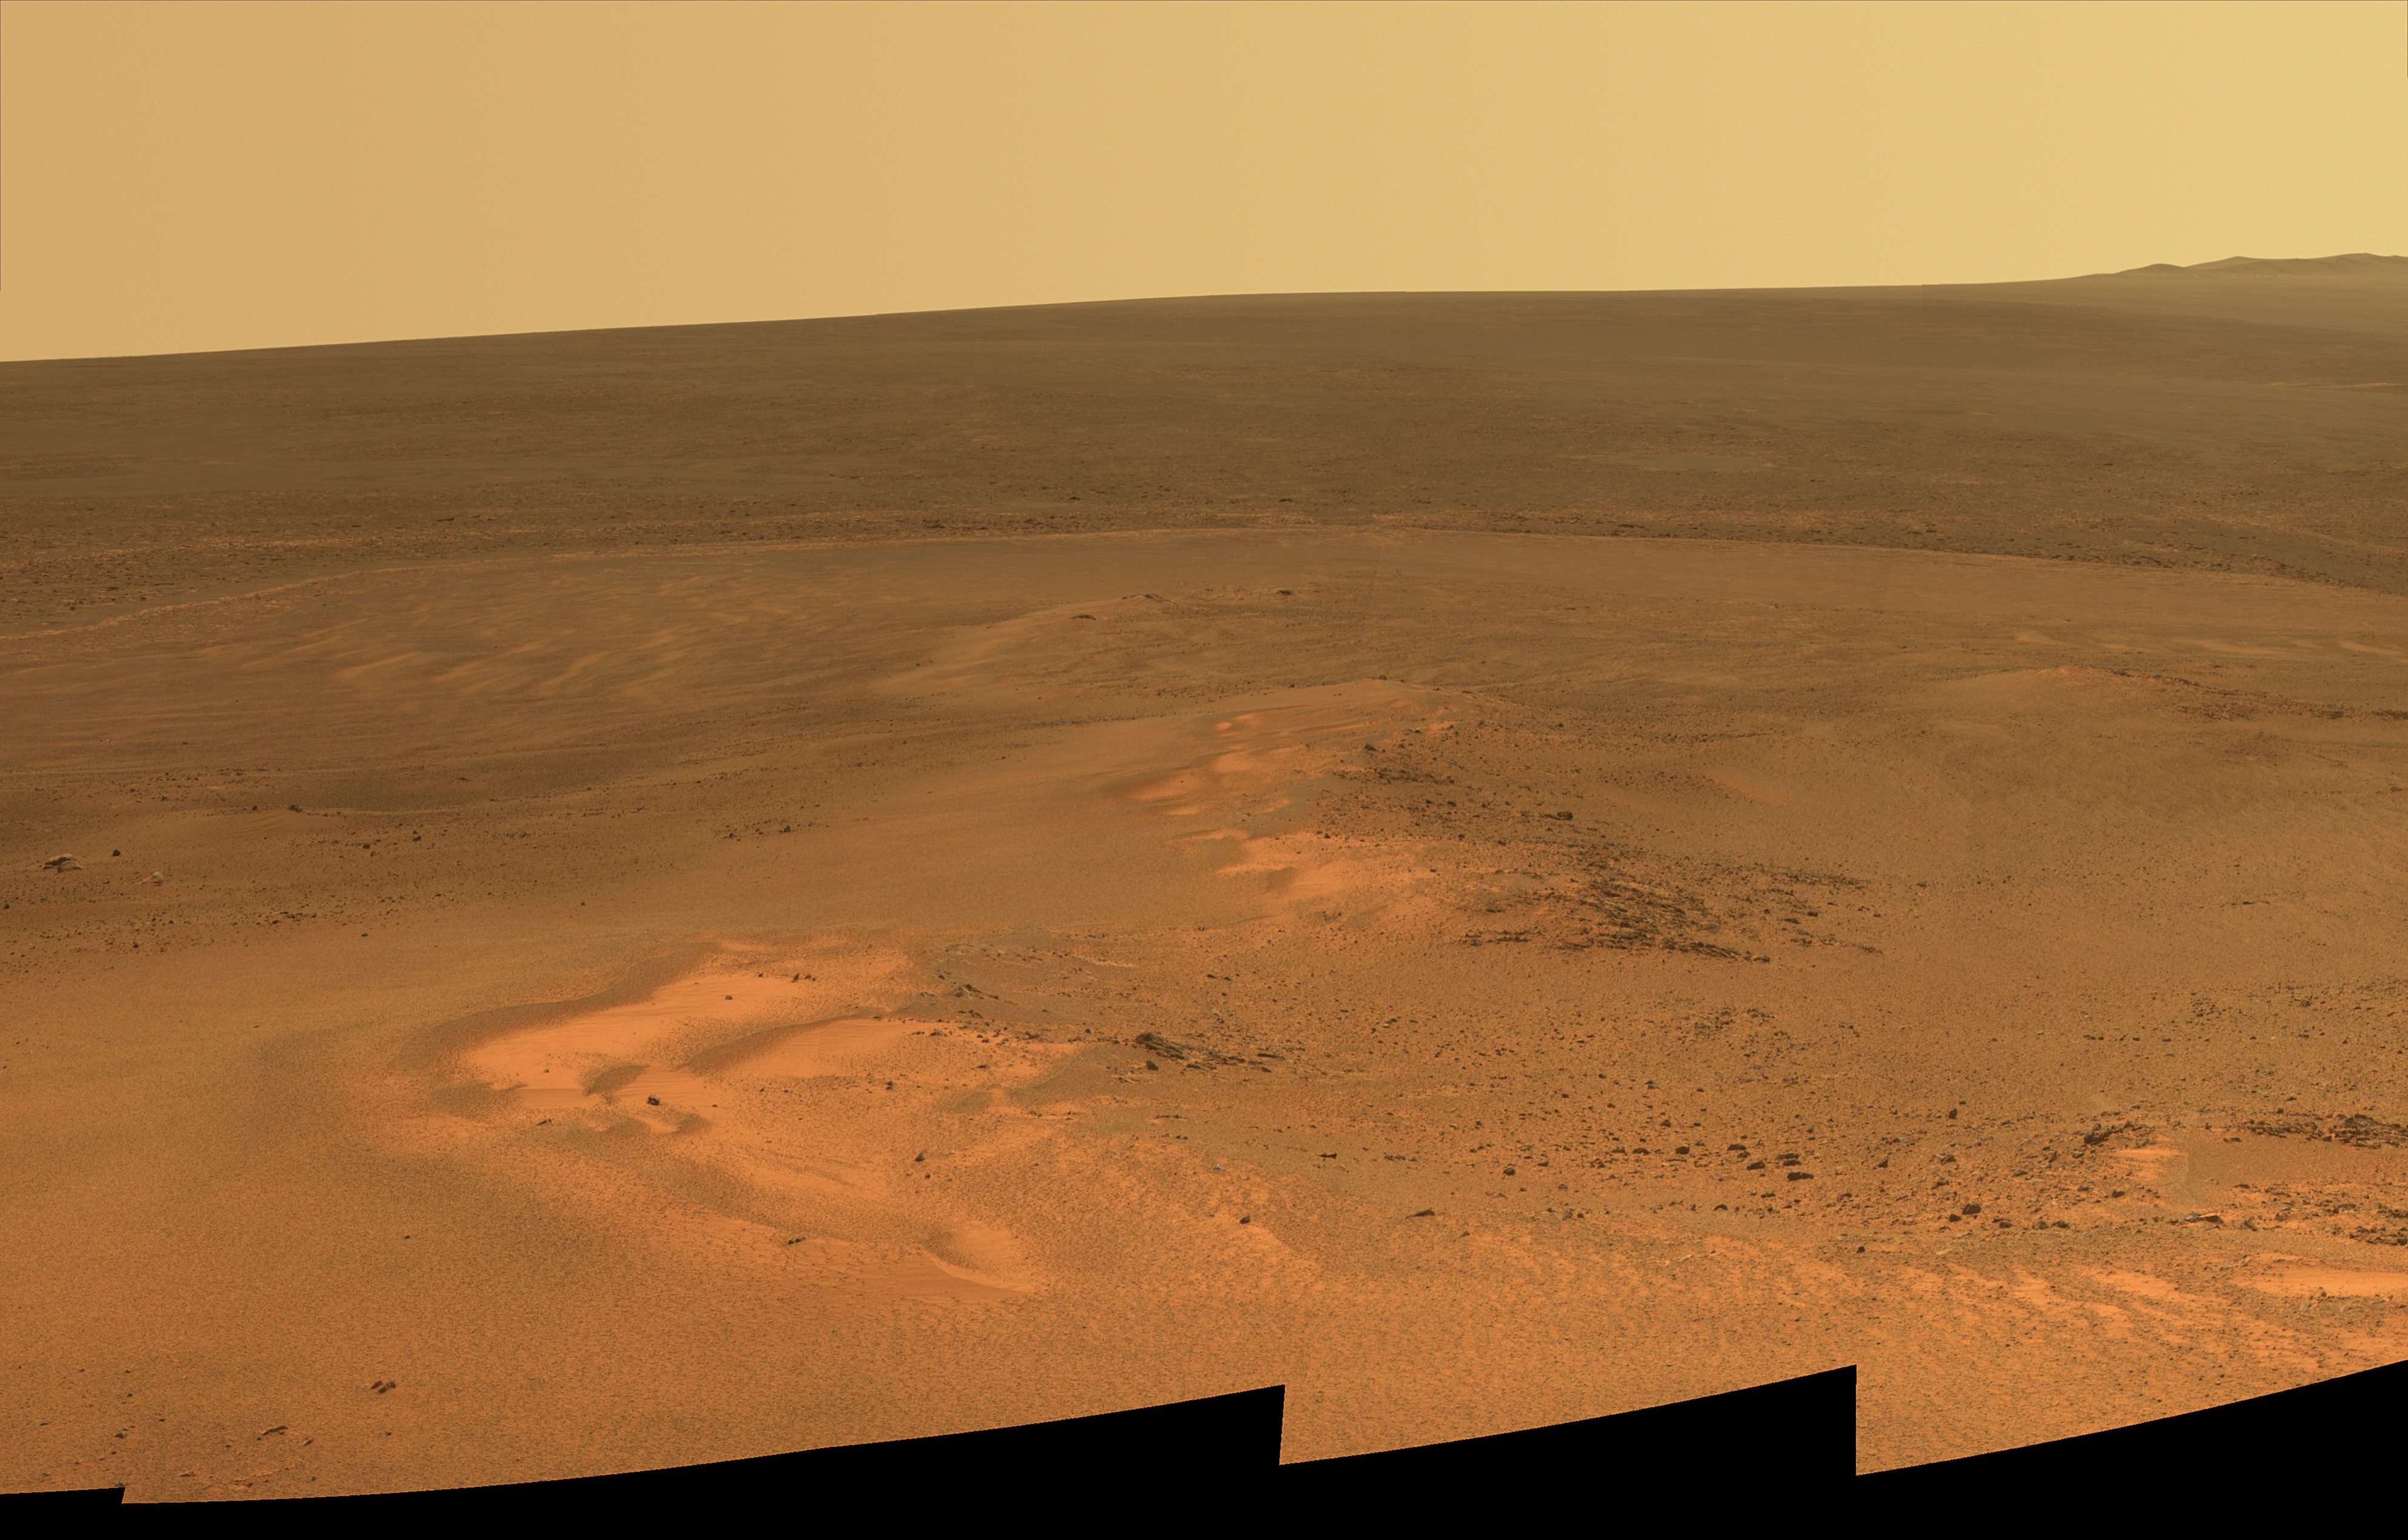

Opportunity’s Eighth Anniversary View From ‘Greeley Haven’

This mosaic of images taken in mid-January 2012 shows the windswept vista northward (left) to northeastward (right) from the location where NASA’s Mars Exploration Rover Opportunity is spending its fifth Martian winter, an outcrop informally named “Greeley Haven.”

Opportunity’s Panoramic Camera (Pancam) took the component images as part of full-circle view being assembled from Greeley Haven.

The view includes sand ripples and other wind-sculpted features in the foreground and mid-field. The northern edge of the “Cape York” segment of the rim of Endeavour Crater forms an arc across the upper half of the scene.

Opportunity landed on Mars on Jan. 25, 2004, Universal Time and EST (Jan. 24, PST). It has driven 21.4 miles (34.4 kilometers) as of its eighth anniversary on the planet. In late 2011, the rover team drove Opportunity up onto Greeley Haven to take advantage of the outcrop’s sun-facing slope to boost output from the rover’s dusty solar panels during the Martian winter.

Research activities while at Greeley Haven include a radio-science investigation of the interior of Mars, inspections of mineral compositions and textures on the outcrop, and monitoring of wind-caused changes on scales from dunes to individual soil particles.

The image combines exposures taken through Pancam filters centered on wavelengths of 753 nanometers (near infrared), 535 nanometers (green) and 432 nanometers (violet). The view is presented in approximate true color. This “natural color” is the rover team’s best estimate of what the scene would look like if humans were there and able to see it with their own eyes.

NASA’s Jet Propulsion Laboratory, a division of the California Institute of Technology in Pasadena, manages the Mars Exploration Rover Project for the NASA Science Mission Directorate, Washington.

Credit: NASA/JPL-Caltech/Cornell/Arizona State Univ.